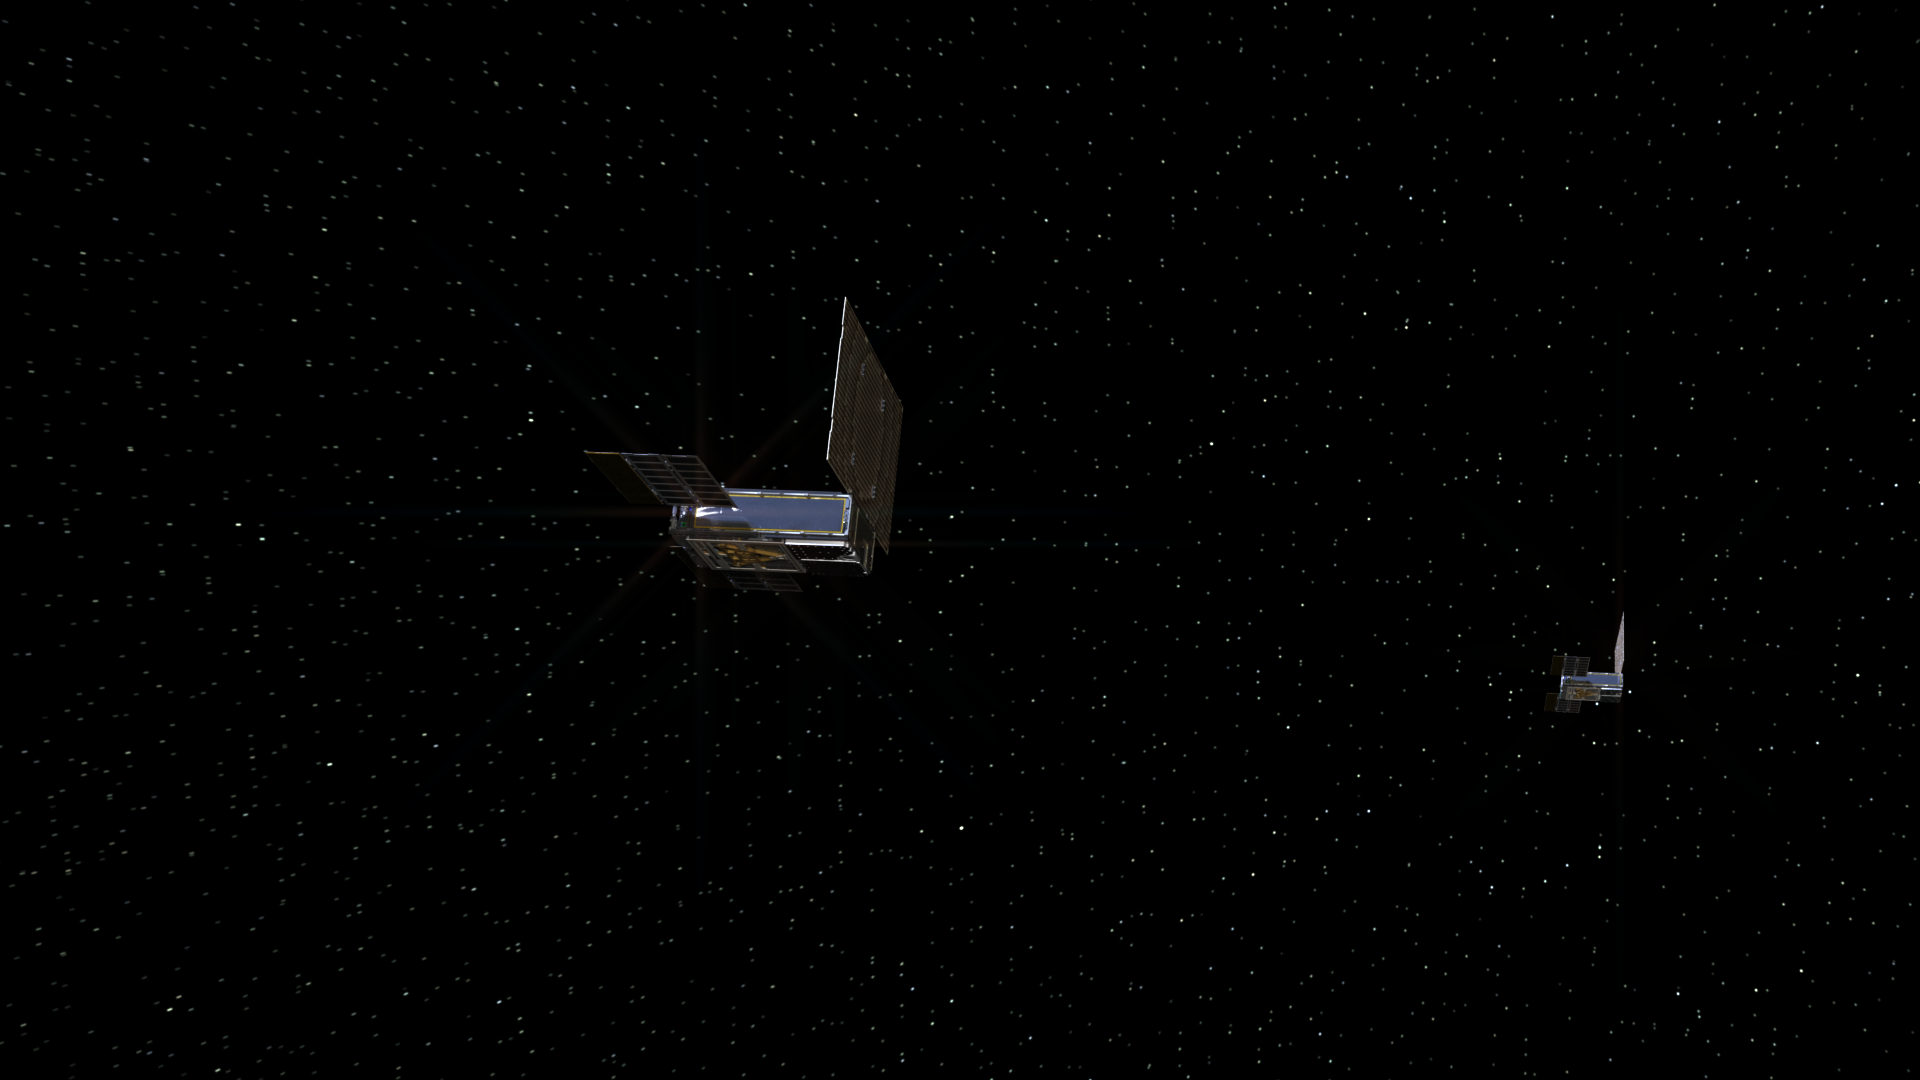

Distant Perspective of MarCOs Cruise in Deep Space

An artist’s rendering of the twin Mars Cube One (MarCO) spacecraft on their cruise in deep space. The MarCOs will be the first CubeSats — a kind of modular, mini-satellite — attempting to fly to another planet. They’re designed to fly along behind NASA’s InSight lander on its cruise to Mars. If they make the journey, they will test a relay of data about InSight’s entry, descent and landing back to Earth. Though InSight’s mission will not depend on the success of the MarCOs, they will be a test of how CubeSats can be used in deep space.

The MarCO and InSight projects are managed for NASA’s Science Mission Directorate, Washington, by JPL, a division of the California Institute of Technology, Pasadena.

Credit: NASA/JPL-Caltech